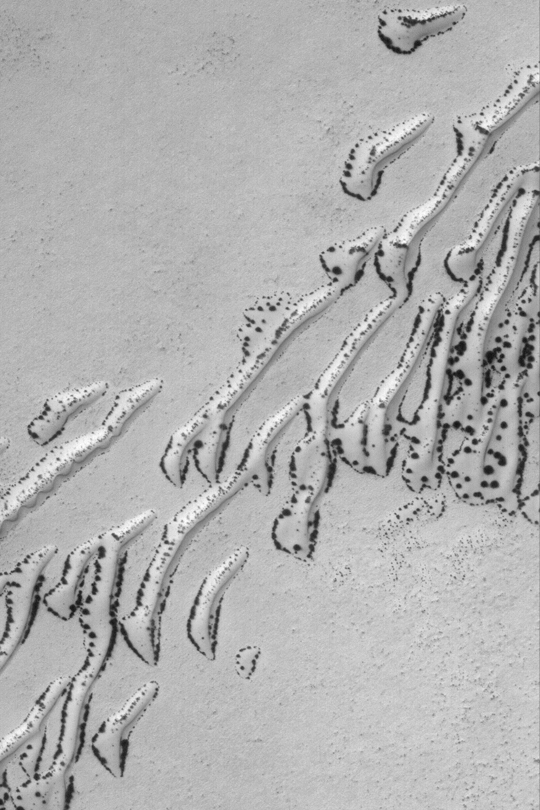

Defrosting Sand Dunes

MGS MOC Release No. MOC2-399, 22 June 2003

When spring comes to the southern hemisphere of Mars, dark spots begin to form on sand dunes covered with carbon dioxide frost. This Mars Global Surveyor (MGS) Mars Orbiter Camera (MOC) image shows a dune field near 61.8°S, 160.5°W in early spring. The processes that form the dark spots remain mysterious. The spots might form at the locations of the thinnest frost, the coarsest sand grains, or at interfaces between two different types of material surfaces (e.g., between dune and surrounding plain). The area shown here is illuminated from the upper left and covers an area 3 km (1.9 mi) wide.

Credit: NASA/JPL/Malin Space Science Systems